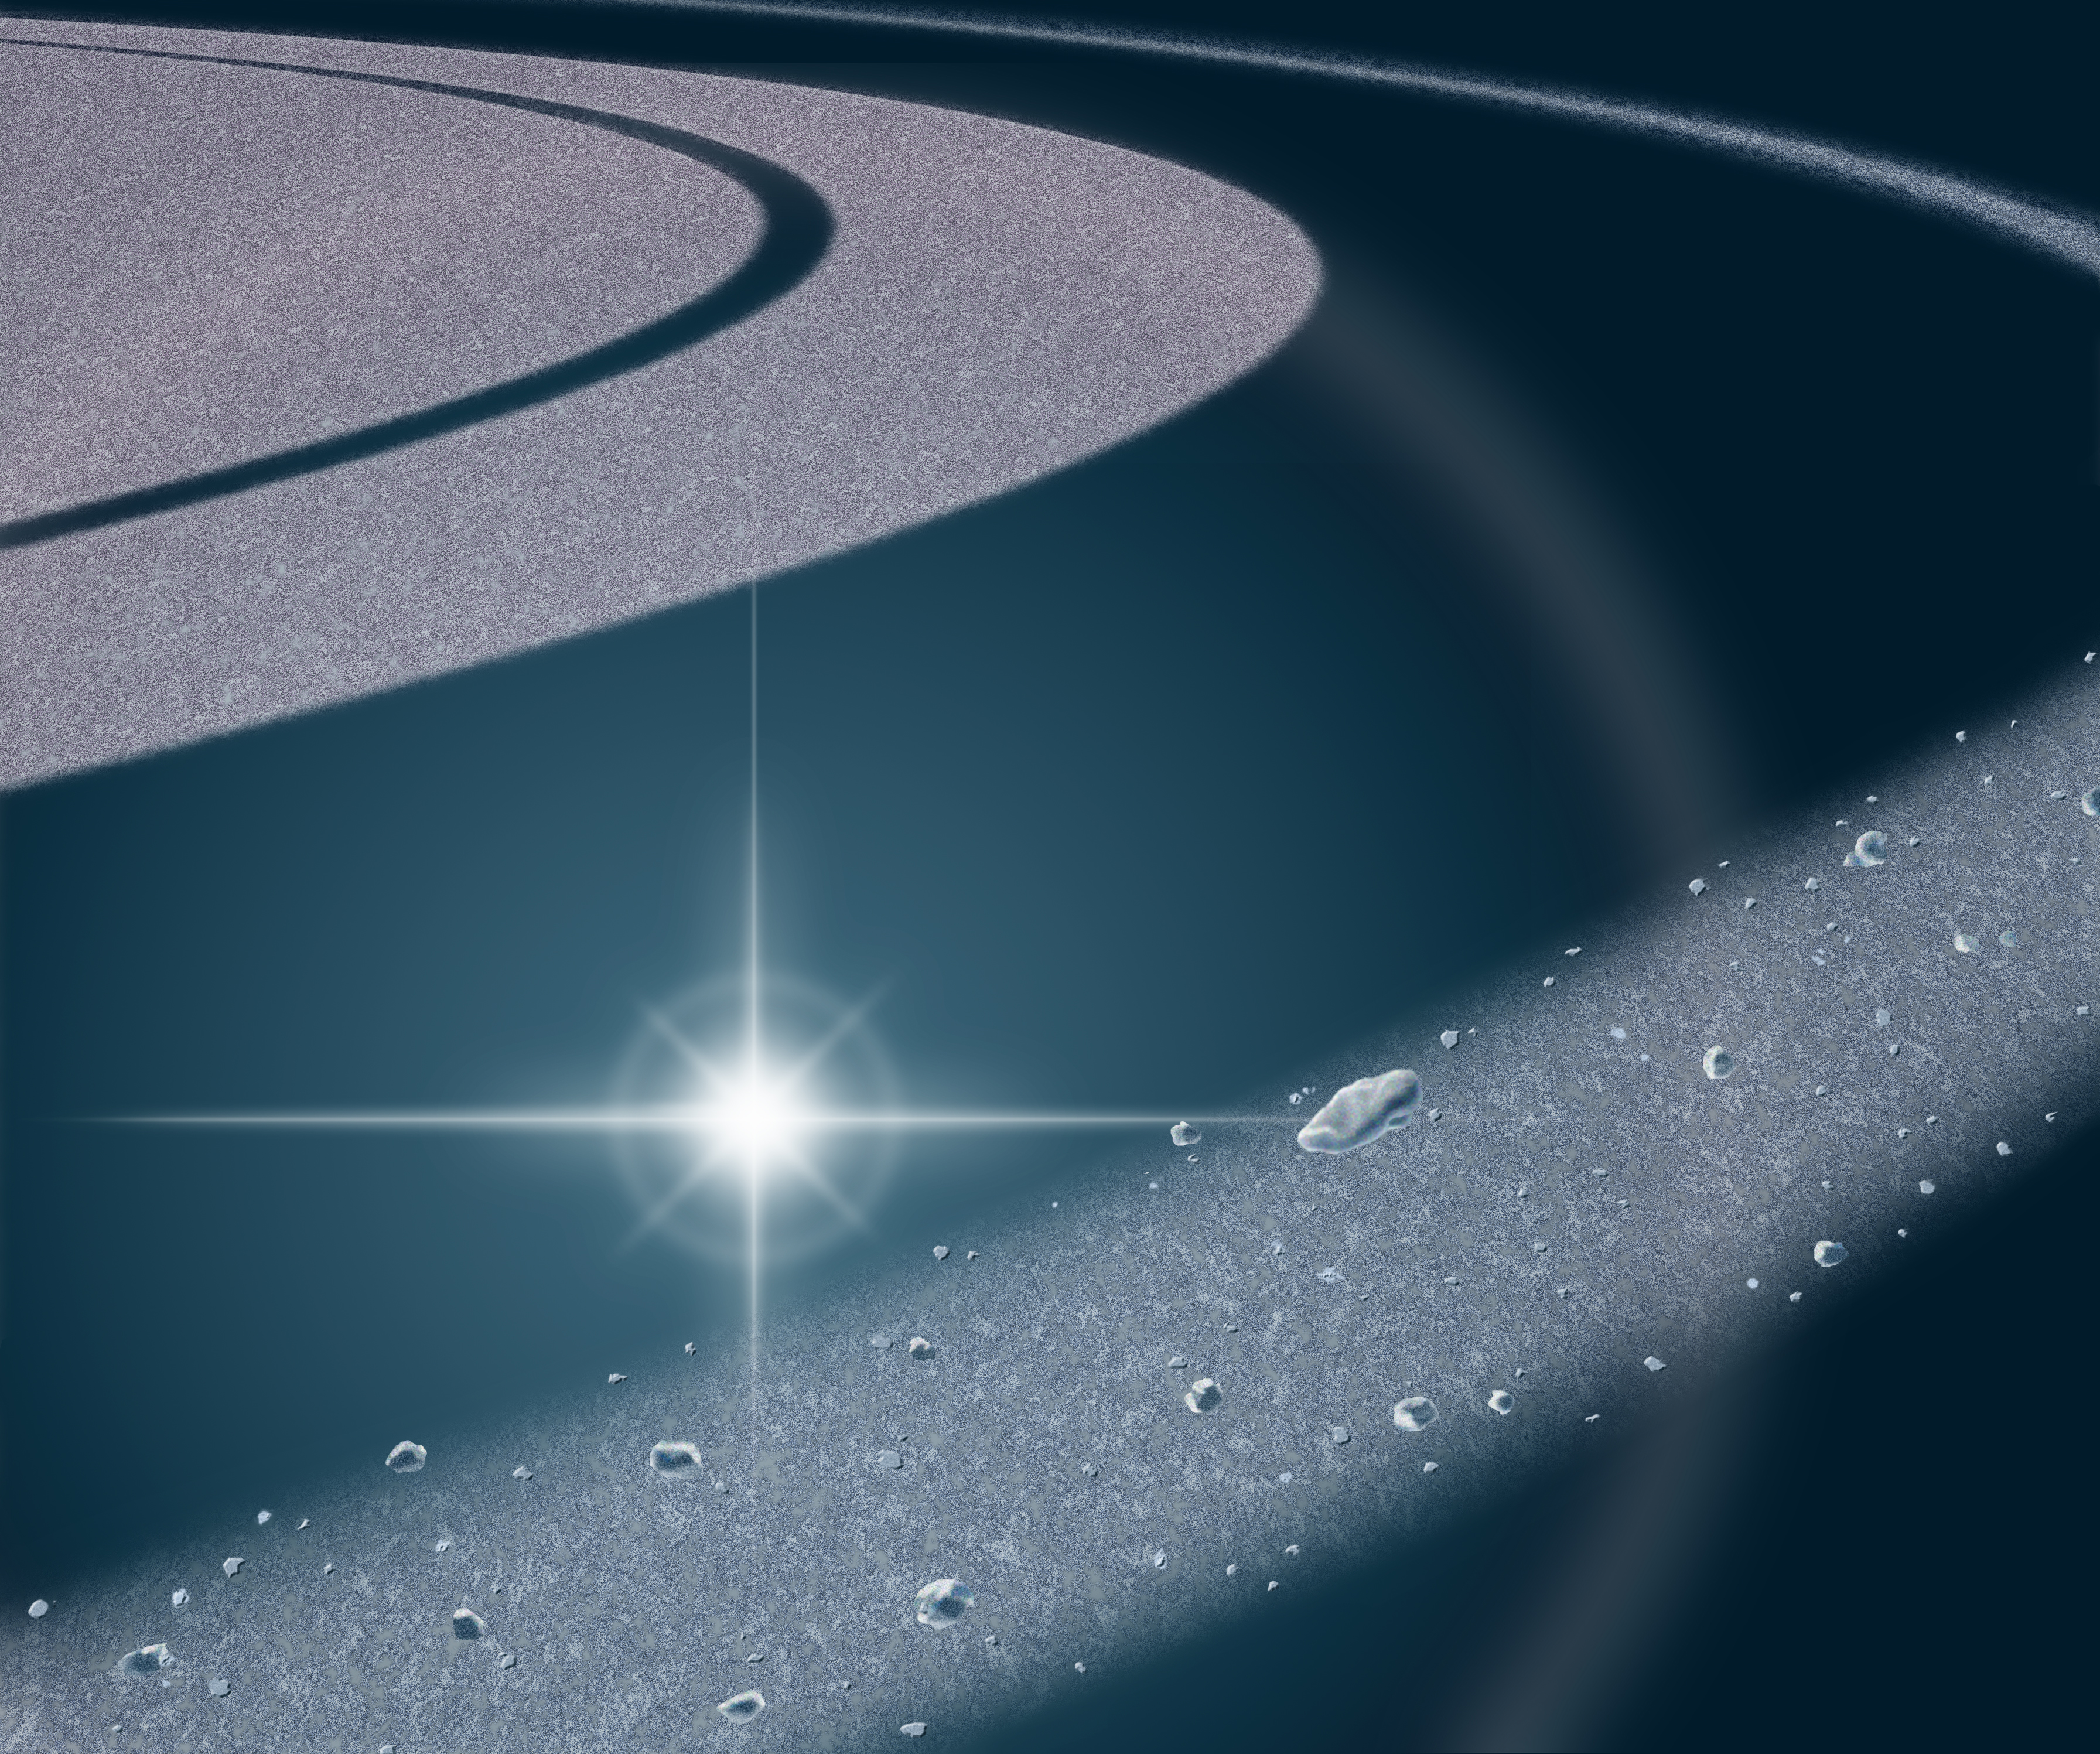

“Staring Mittens” (Animation)

“Staring Mittens”

This is an artist concept and movie of the view from Cassini during the star occultation that detected “Mittens,” the small object to the right of the star. As Cassini watched the star pass behind Saturn’s F ring (foreground), the star blinked out when Mittens blocked it, indicating it may be a solid moonlet.

The Cassini-Huygens mission is a cooperative project of NASA, the European Space Agency and the Italian Space Agency. The Jet Propulsion Laboratory, a division of the California Institute of Technology in Pasadena, manages the mission for NASA’s Science Mission Directorate, Washington, D.C. The Cassini orbiter was designed, developed and assembled at JPL. The ultraviolet imaging spectrograph was designed and built at, and the team is based at the University of Colorado, Boulder.

Credit: NASA/JPL/University of Colorado